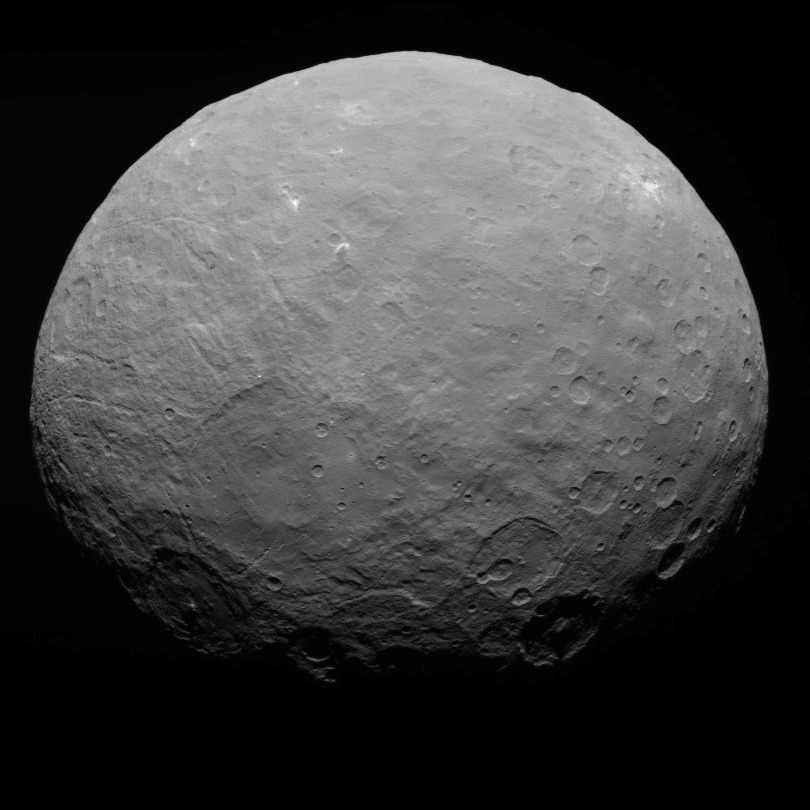

Dawn RC3 Image 22

This image of Ceres is part of a sequence taken by NASA’s Dawn spacecraft on May 7, 2015, from a distance of 8,400 miles (13,600 kilometers).

Dawn’s mission is managed by JPL for NASA’s Science Mission Directorate in Washington. Dawn is a project of the directorate’s Discovery Program, managed by NASA’s Marshall Space Flight Center in Huntsville, Alabama. UCLA is responsible for overall Dawn mission science. Orbital ATK, Inc., in Dulles, Virginia, designed and built the spacecraft. The German Aerospace Center, the Max Planck Institute for Solar System Research, the Italian Space Agency and the Italian National Astrophysical Institute are international partners on the mission team.

Credit: NASA/JPL-Caltech/UCLA/MPS/DLR/IDA